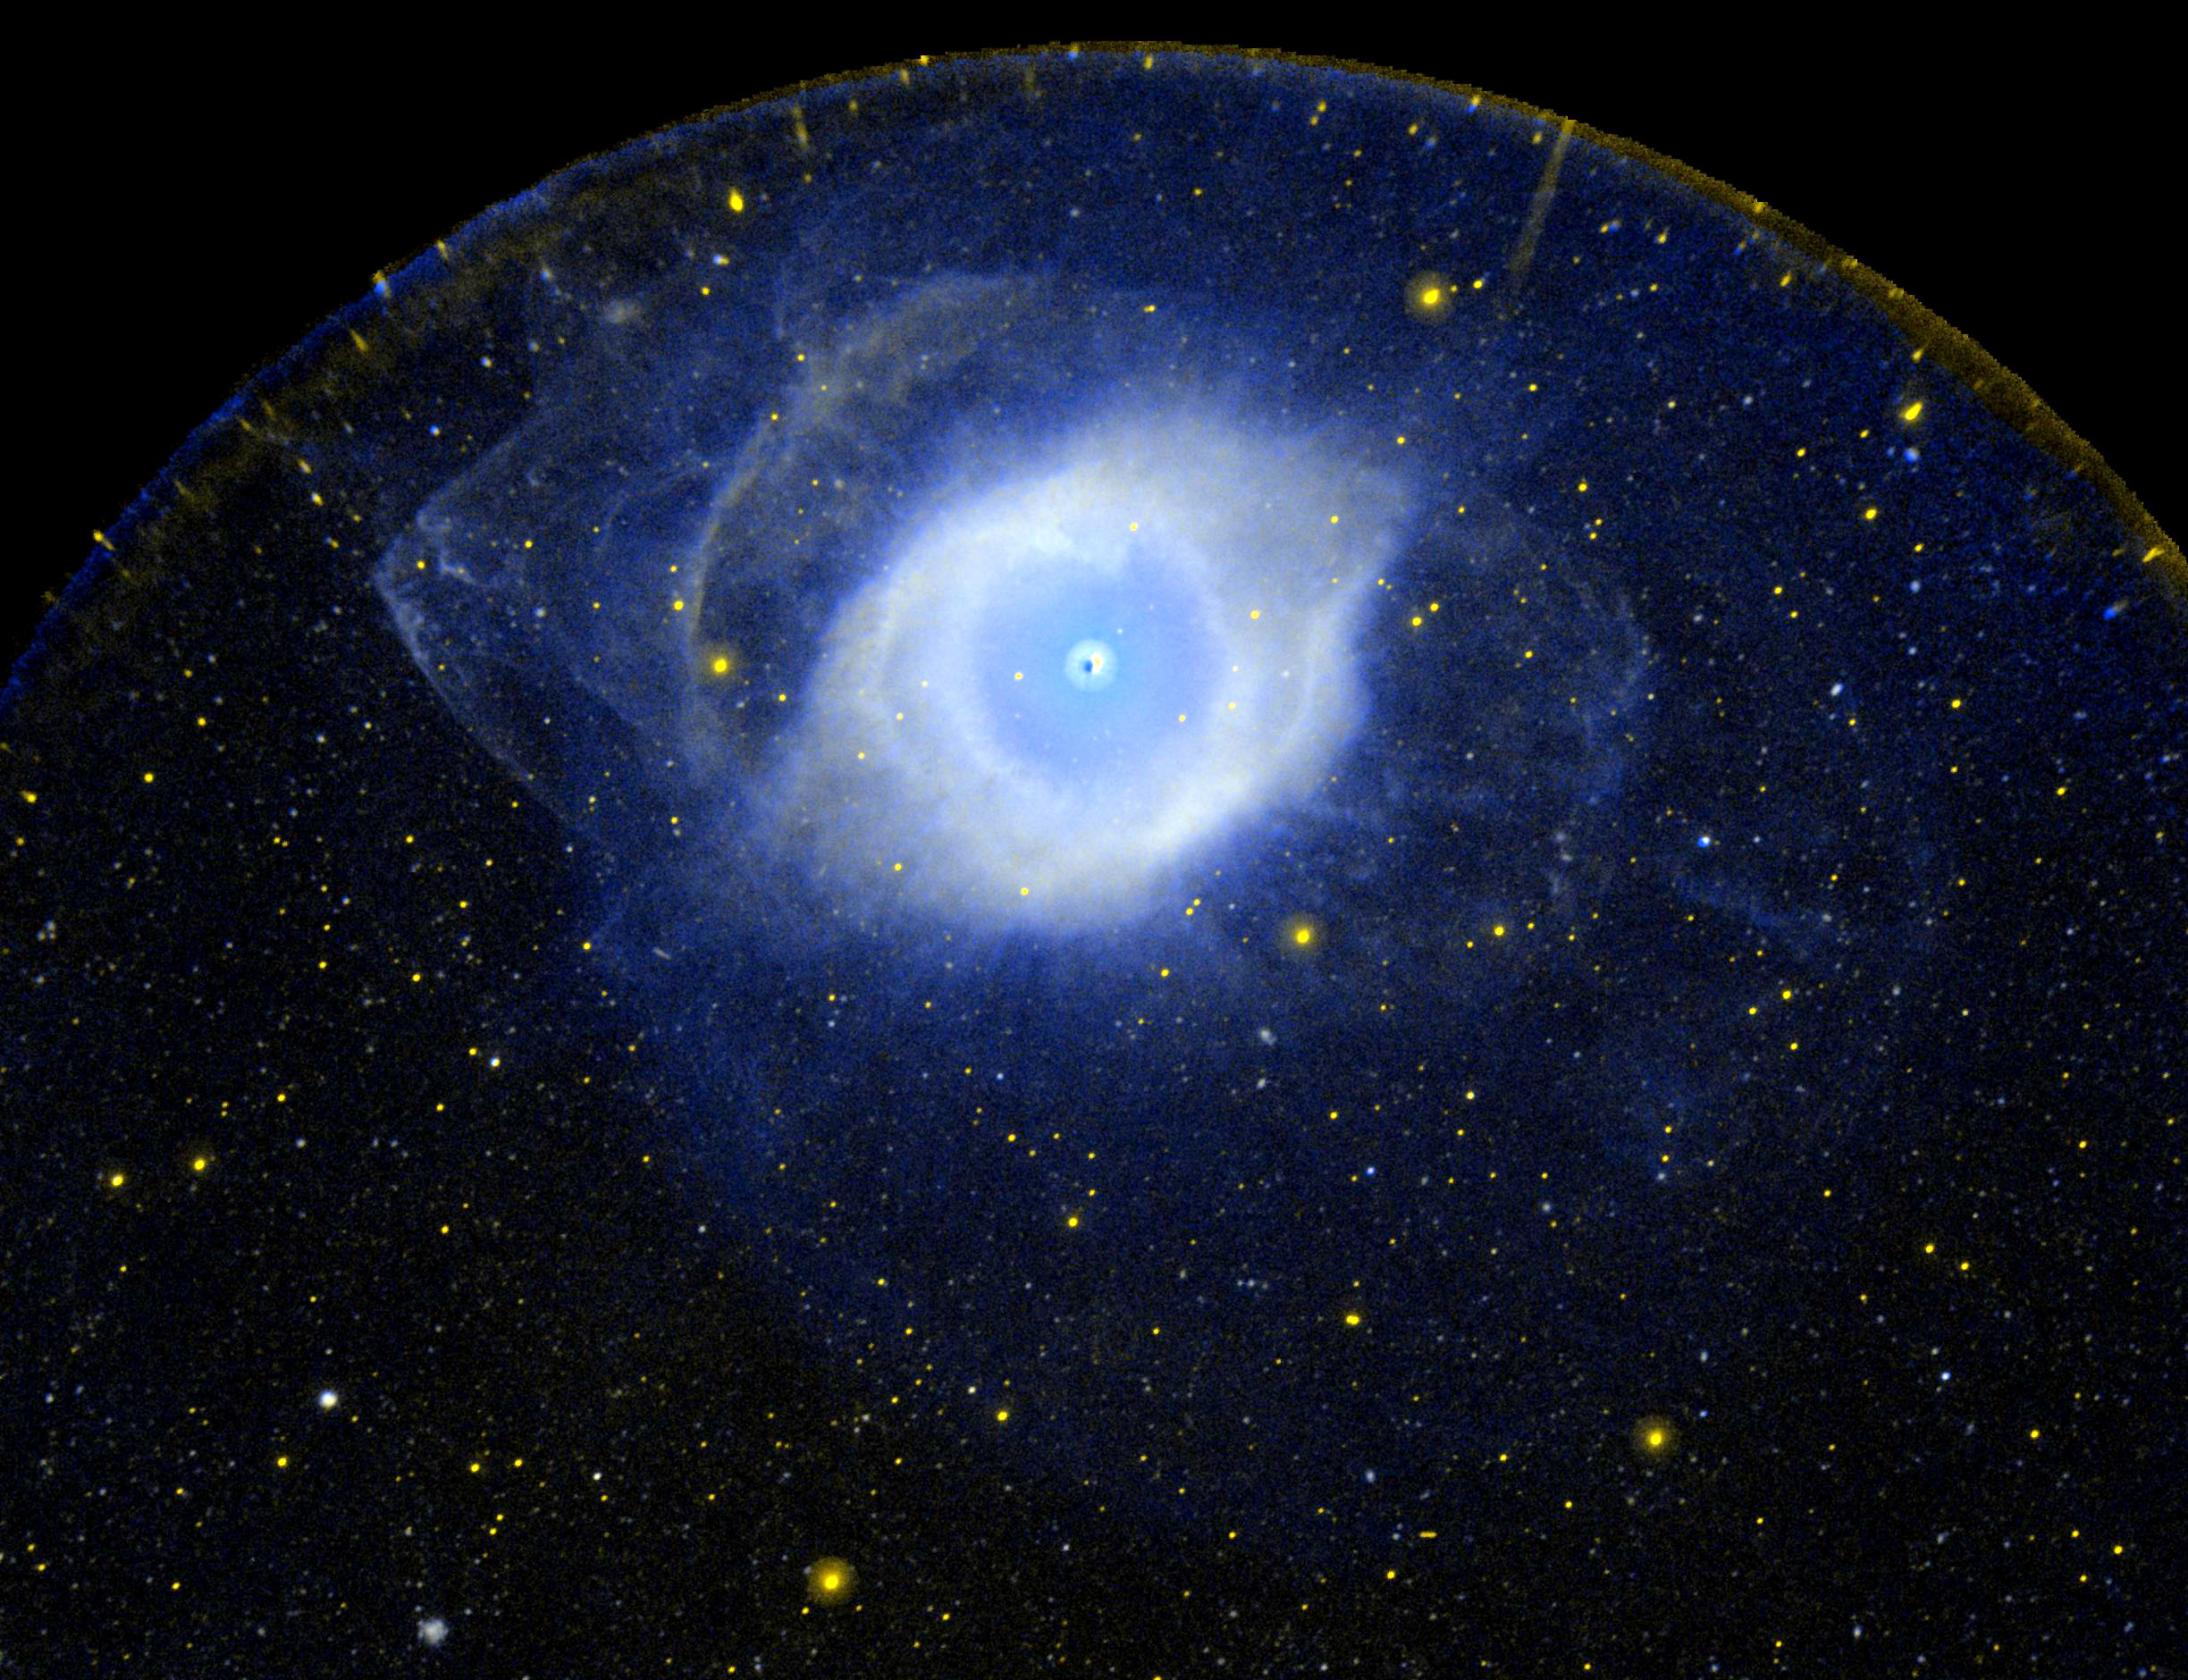

Planetary Nebula NGC 7293 also Known as the Helix Nebula

Ultraviolet image of the planetary nebula NGC 7293 also known as the Helix Nebula. It is the nearest example of what happens to a star, like our own Sun, as it approaches the end of its life when it runs out of fuel, expels gas outward and evolves into a much hotter, smaller and denser white dwarf star.

Credit: NASA/JPL-Caltech/SSC